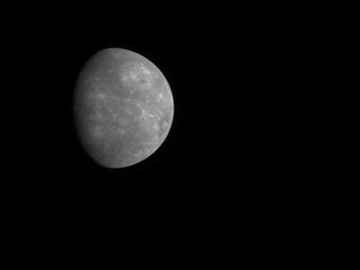

MESSENGER Departs Mercury

MESSENGER Departs Mercury

As MESSENGER completed its successful flyby of Mercury, the Narrow Angle Camera (NAC), part of the Mercury Dual Imaging System (MDIS), took images of the planet as the spacecraft departed. Beginning on January 14, 2008, about 100 minutes after MESSENGER’s closest pass by the surface of Mercury, until January 15, 2008, about 19 hours later, the NAC acquired one image every four minutes. In total, 288 images were snapped during this time and were compiled sequentially to produce this movie. At the start of the movie, MESSENGER is about 34,000 kilometers (about 21,000 miles) from Mercury, and the first image has a field of view of about 950 kilometers (about 590 miles) in width. At the end of the movie, the MESSENGER spacecraft is a distance of about 440,000 kilometers (270,000 miles) from Mercury.

This movie shows the end of MESSENGER’s first encounter with Mercury. MESSENGER will fly by Mercury two additional times during the mission, in October 2008 and September 2009. In March 2011, MESSENGER will enter into an orbit around Mercury and begin a year-long scientific investigation of the planet.

These images are from MESSENGER, a NASA Discovery mission to conduct the first orbital study of the innermost planet, Mercury. For information regarding the use of images, see the MESSENGER image use policy.

Credit: NASA/Johns Hopkins University Applied Physics Laboratory/Carnegie Institution of Washington